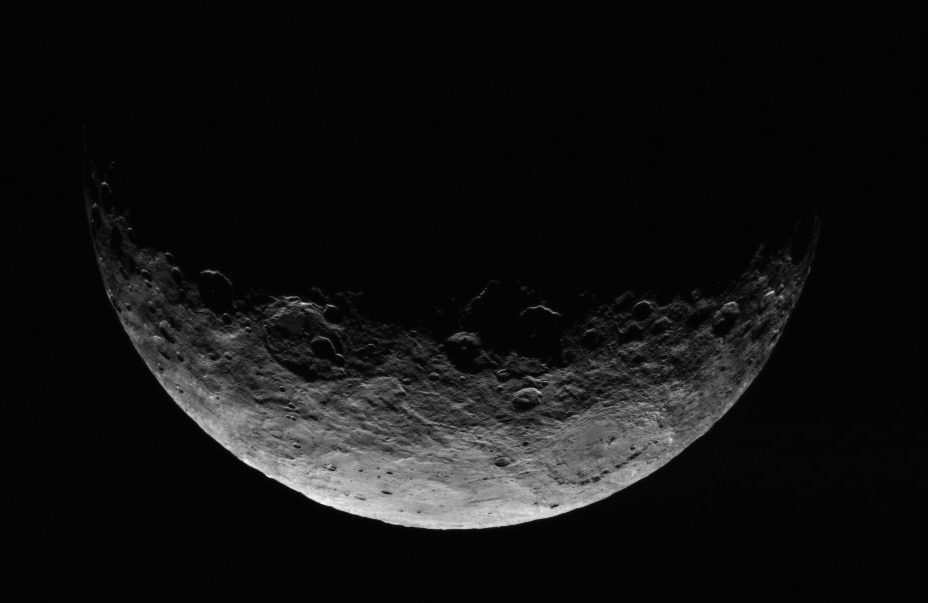

Dawn RC3 Image 4

This image of Ceres is part of a sequence taken by NASA’s Dawn spacecraft April 24 to 26, 2015, from a distance of 8,400 miles (13,600 kilometers).

Dawn’s mission is managed by JPL for NASA’s Science Mission Directorate in Washington. Dawn is a project of the directorate’s Discovery Program, managed by NASA’s Marshall Space Flight Center in Huntsville, Alabama. UCLA is responsible for overall Dawn mission science. Orbital ATK, Inc., in Dulles, Virginia, designed and built the spacecraft. The German Aerospace Center, the Max Planck Institute for Solar System Research, the Italian Space Agency and the Italian National Astrophysical Institute are international partners on the mission team.

Credit: NASA/JPL-Caltech/UCLA/MPS/DLR/IDA